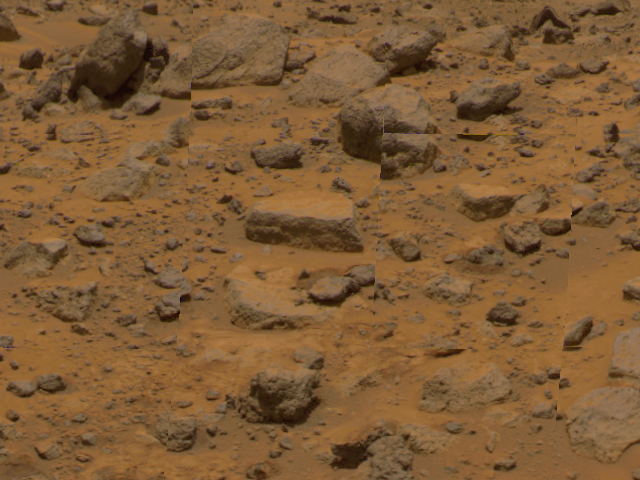

“Flat Top”

Taken by the Imager for Mars Pathfinder (IMP), this image shows the rock dubbed “Flat Top” at center. Dust has accumulated on the top of Flat Top, but is not present on the sides due to the steep angles of the rock. This dust may have been placed by dust storms moving across the Martian surface. Areas of darker and brighter reddish soil are distributed between rocks.

Mars Pathfinder is the second in NASA’s Discovery program of low-cost spacecraft with highly focused science goals. The Jet Propulsion Laboratory, Pasadena, CA, developed and manages the Mars Pathfinder mission for NASA’s Office of Space Science, Washington, D.C. JPL is an operating division of the California Institute of Technology (Caltech). The Imager for Mars Pathfinder (IMP) was developed by the University of Arizona Lunar and Planetary Laboratory under contract to JPL. Peter Smith is the Principal Investigator.

Photojournal note: Sojourner spent 83 days of a planned seven-day mission exploring the Martian terrain, acquiring images, and taking chemical, atmospheric and other measurements. The final data transmission received from Pathfinder was at 10:23 UTC on September 27, 1997. Although mission managers tried to restore full communications during the following five months, the successful mission was terminated on March 10, 1998.

Credit: NASA/JPL